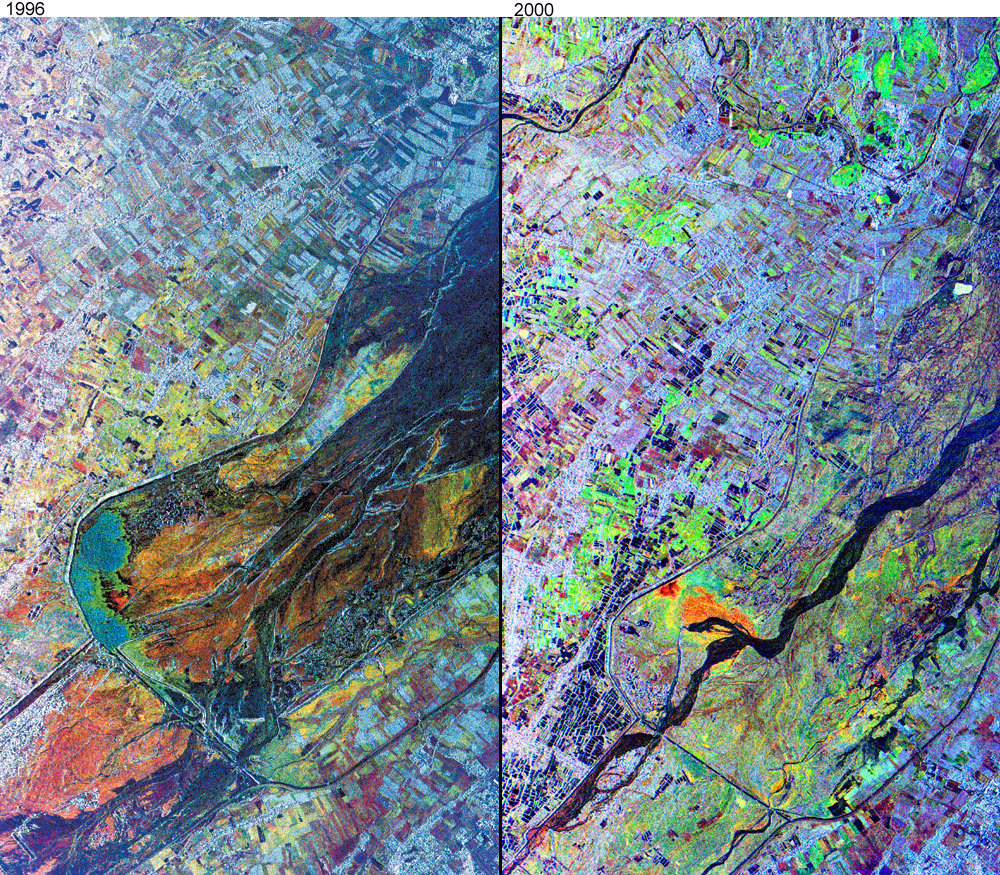

Mt. Pinatubo, Phillipines – Comparison of November, 1996 and September, 2000

The effects of the June 15, 1991, eruption of Mt. Pinatubo continue to affect the lives of people living near the volcano on the island of Luzon in the Philippines. The eruption produced a large amount of volcanic debris that was deposited on the flanks of the volcano as part of pyroclastic flows. This debris consists of unconsolidated ash and boulders, and following heavy rains, it mixes with the rain run-off to form volcanic mudflows called lahars. Lahars are moving rivers of concrete slurry that are highly erosive. They can sweep down existing river valleys, carving deep canyons where the slopes are steep, or depositing a mixture of fine ash and larger rocks on the gentler slopes. The deposits left from a lahar soon solidify into a material similar to concrete, but while they are moving, lahars are dynamic features, and in a single river valley, the active channel may change locations within a few minutes or hours. These changes represent a significant natural hazard to local communities.

These images from the NASA’s airborne imaging radar AIRSAR instrument show two snapshots in the evolution of the lahars in the lower Pasig-Potrero River, just north of the town of Bacalor, east of the summit of the volcano. These images were collected on November 29, 1996 and September 25, 2000. The radar is particularly good at picking out spatial variations in the average particle size of the lahar deposits, which show up as a variety of different colored units at lower right. The active river channel is dark in both images, and is particularly well-defined in the September 2000 image. In the November 1996 image, the area of the flooded channel is much wider, so that the radar images are quite effective at showing where the drier surface materials are located.

Also visible as a series of linear features in both images is a series of concrete dikes that have been constructed to protect the adjacent agricultural land from the lahar deposits. Some of this land has recently been developed as fish ponds, which are visible in the lower left of the 2000 image as a series of small, dark blue rectangles.

Scientists have been using airborne radar data collected by NASA’s AIRSAR instrument in their studies of the aftereffects of the Mt. Pinatubo eruption. AIRSAR collected imaging radar data over the volcano during a mission to the Pacific Rim region in late 1996 and on a follow-up mission to the area in late 2000. These data sets, along with remote sensing data collected from satellites, provide valuable information about the dynamic landscape and its hazards.

AIRSAR collects radar interferometry used to produce digital elevation models. By comparing topographic data collected in 1996 and again in 2000, volcanologists can study how the shape and size of the volcano is changing. The detailed topography is also used to determine the highest risk areas for lahars to flow.

AIRSAR flies aboard a NASA DC-8 based at NASA’s Dryden Flight Research Center, Edwards, Calif. Built, operated and managed by the Jet Propulsion Laboratory, Pasadena, Calif., AIRSAR is part of NASA’s Earth Science Enterprise program. JPL is a division of the California Institute of Technology in Pasadena.

Credit: NASA/JPL